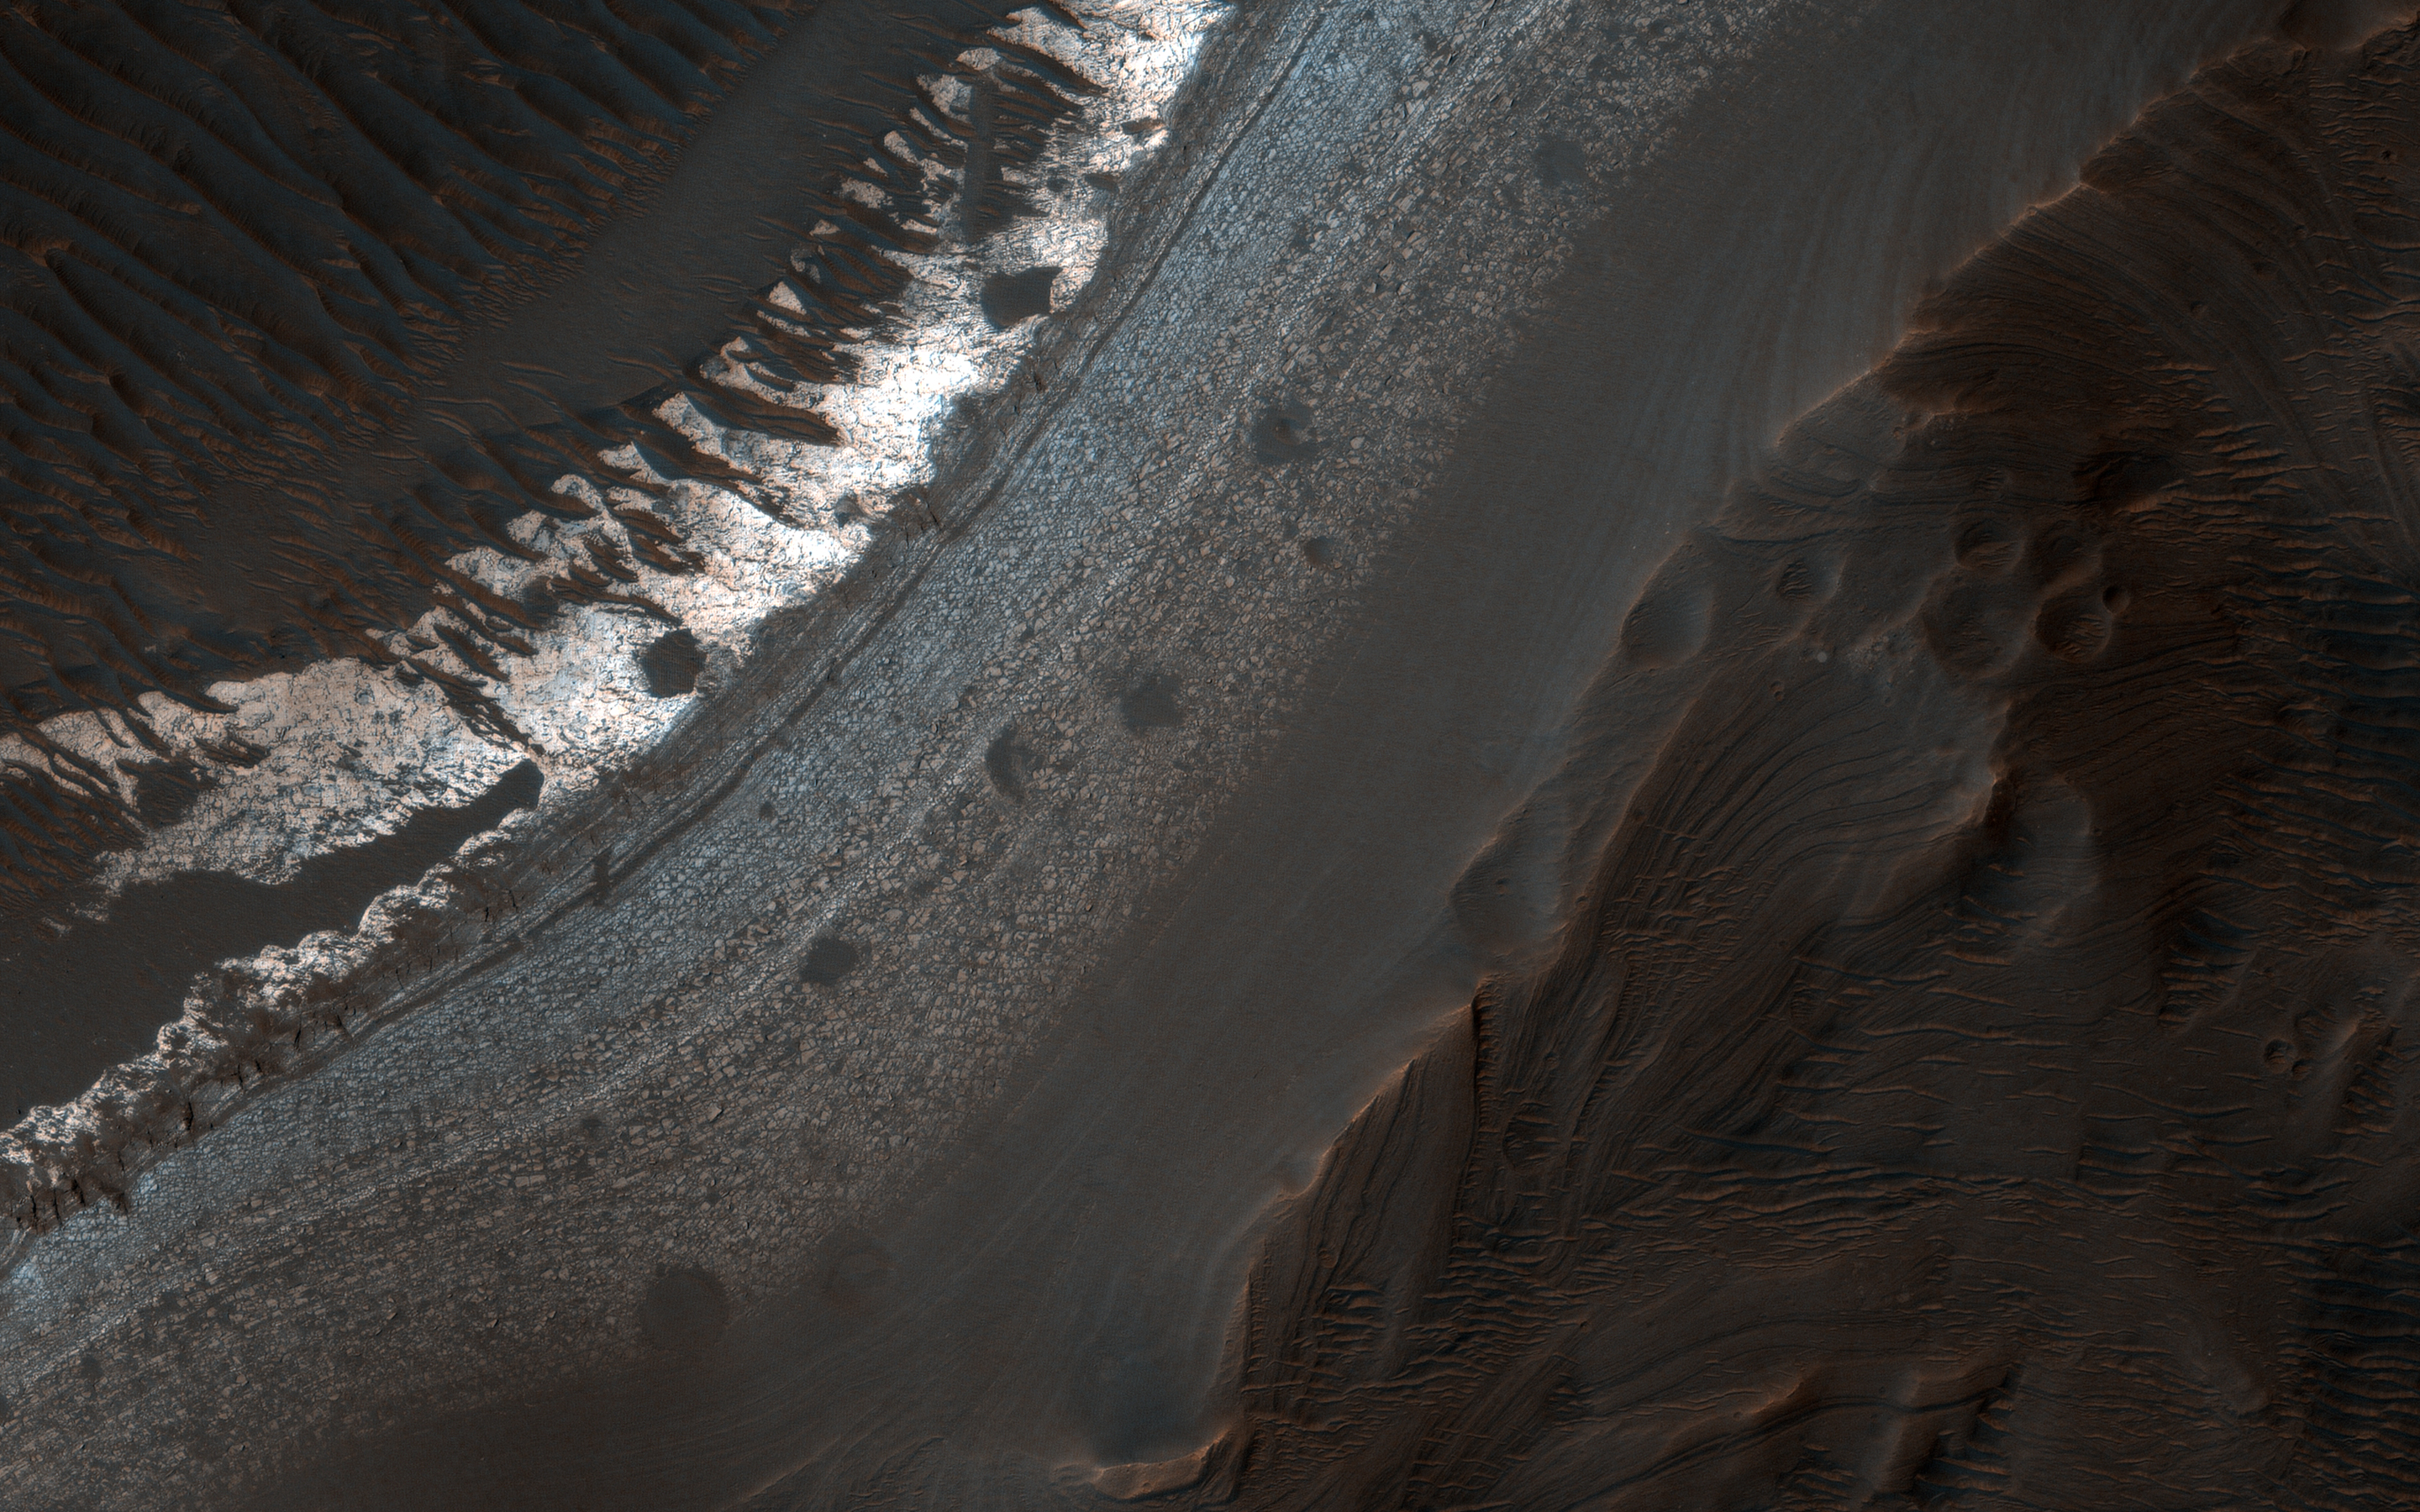

A Closer Look at Holden Crater

Holden Crater in southern Margaritifer Terra displays a series of finely layered deposits on its floor (white and light purple in an enhanced color image). The layered deposits are especially well exposed in the southwestern section of the crater where erosion by water flowing through a breach in the crater rim created spectacular outcrops.

In this location, the deposits appear beneath a cap of alluvial fan materials (tan to brown in this image). Within the deposits, individual layers are nearly flat-lying and can be traced for hundreds of meters to kilometers. Information from the CRISM instrument on the Mars Reconnaissance Orbiter suggests that at least some of these beds contain clays.

By contrast, the beds in the overlying alluvial fan are less continuous and dip in varying directions, showing less evidence for clays. Collectively, the characteristics of the finely bedded deposits suggest they may have been deposited into a lake on the crater floor, perhaps fed by runoff related to formation of the overlying fans.

The map is projected here at a scale of 25 centimeters (9.8 inches) per pixel. [The original image scale is 25.9 centimeters (10.2 inches) per pixel (with 1 x 1 binning); objects on the order of 78 centimeters (30.7 inches) across are resolved.] North is up.

The University of Arizona, Tucson, operates HiRISE, which was built by Ball Aerospace & Technologies Corp., Boulder, Colo. NASA’s Jet Propulsion Laboratory, a division of Caltech in Pasadena, California, manages the Mars Reconnaissance Orbiter Project for NASA’s Science Mission Directorate, Washington.

Credit: NASA/JPL-Caltech/Univ. of Arizona